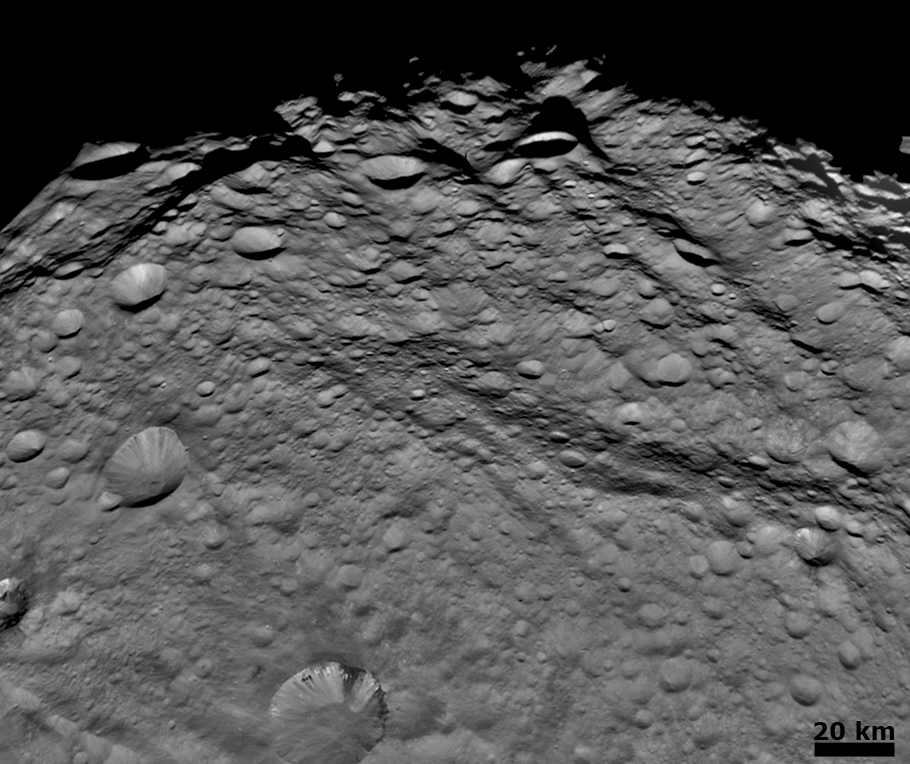

Densely Cratered Terrain Near the Terminator

NASA’s Dawn spacecraft obtained this image with its framing camera on August 6, 2011. This image was taken through the framing camera’s clear filter aboard the spacecraft. The framing camera has a resolution of about 280 yards (260 meters) per pixel. North is pointing towards the two o’clock position.

The Dawn mission to Vesta and Ceres is managed by the Jet Propulsion Laboratory, for NASA’s Science Mission Directorate, Washington, D.C. It is a project of the Discovery Program managed by NASA’s Marshall Space Flight Center, Huntsville, Ala. UCLA is responsible for overall Dawn mission science. Orbital Sciences Corporation of Dulles, Va., designed and built the Dawn spacecraft.

The framing cameras were developed and built under the leadership of the Max Planck Institute for Solar System Research, Katlenburg-Lindau, Germany, with significant contributions by the German Aerospace Center (DLR) Institute of Planetary Research, Berlin, and in coordination with the Institute of Computer and Communication Network Engineering, Braunschweig. The framing camera project is funded by NASA, the Max Planck Society and DLR. JPL is a division of the California Institute of Technology, in Pasadena.

Credit: NASA/JPL-Caltech/UCLA/MPS/DLR/IDA